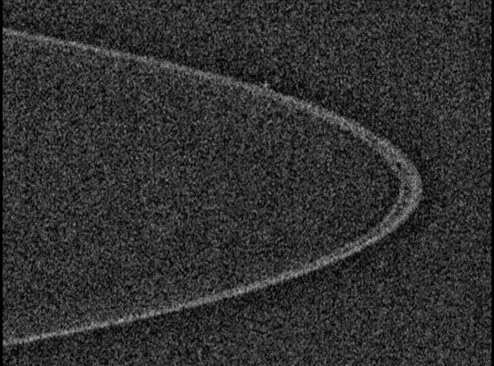

Shepherd Moons

Shepherd Moons

The New Horizons spacecraft took the best images of Jupiter’s charcoal-black rings as it approached and then looked back at Jupiter in February 2007. This sequence of pictures from the Long Range Reconnaissance Imager (LORRI) shows the well-defined lanes of gravel- to boulder-sized material composing the bulk of the rings; labels point out how these narrow rings are confined in their orbits by small “shepherding” moons (Metis and Adrastea).

Credit: NASA/Johns Hopkins University Applied Physics Laboratory/Southwest Research Institute